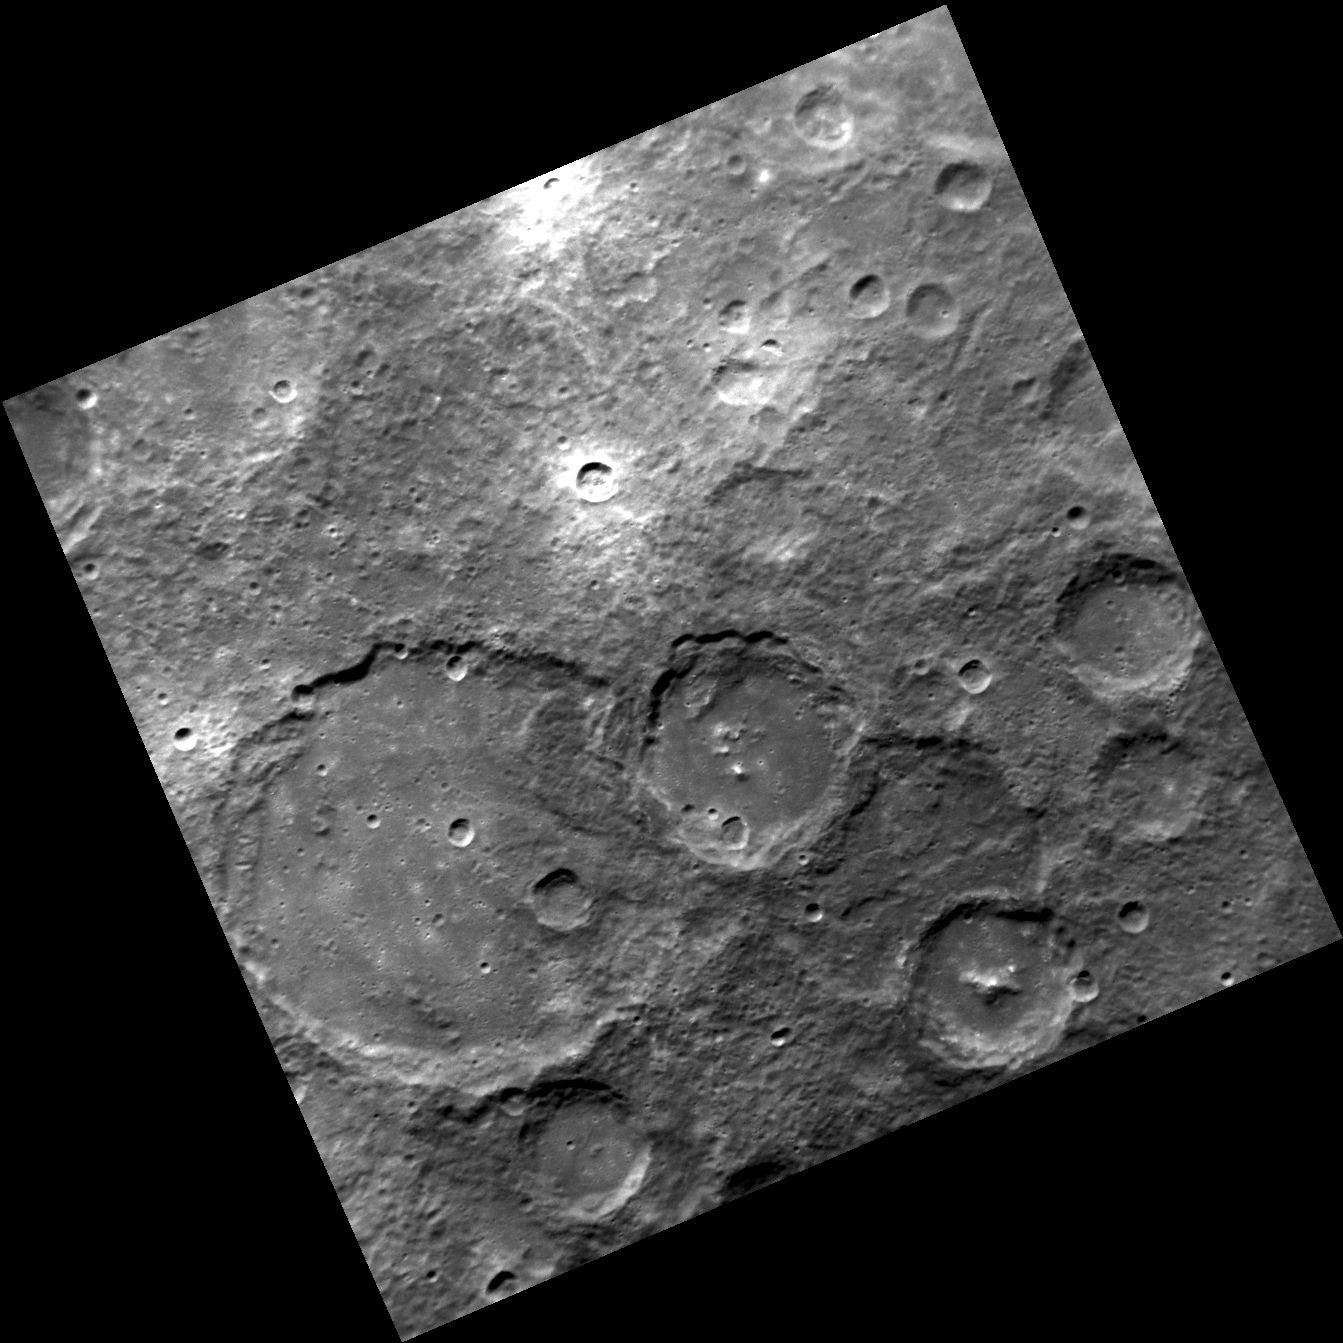

Where the Craters Have No Name

This scene captures an area of Mercury’s southern hemisphere where none of the craters have yet had names approved by the International Astronomical Union. A variety of terrain types are found in this region: rugged heavily cratered older surfaces, smooth plains on crater floors, and younger bright-rayed craters.

This image was acquired as part of MDIS’s high-resolution surface morphology base map. The surface morphology base map will cover more than 90% of Mercury’s surface with an average resolution of 250 meters/pixel (0.16 miles/pixel or 820 feet/pixel). Images acquired for the surface morphology base map typically have off-vertical Sun angles (i.e., high incidence angles) and visible shadows so as to reveal clearly the topographic form of geologic features.

Date acquired: September 20, 2011
Image Mission Elapsed Time (MET): 225001789
Image ID: 783910
Instrument: Narrow Angle Camera (NAC) of the Mercury Dual Imaging System (MDIS)
Center Latitude: -55.50°
Center Longitude: 16.58° E
Resolution: 361 meters/pixel
Scale: The edges of this image are about 360 km (220 mi.) long
Incidence Angle: 57.9°
Emission Angle: 1.3°
Phase Angle: 58.9°

The MESSENGER spacecraft is the first ever to orbit the planet Mercury, and the spacecraft’s seven scientific instruments and radio science investigation are unraveling the history and evolution of the Solar System’s innermost planet. Visit the Why Mercury? section of this website to learn more about the key science questions that the MESSENGER mission is addressing. During the one-year primary mission, MDIS is scheduled to acquire more than 75,000 images in support of MESSENGER’s science goals.

These images are from MESSENGER, a NASA Discovery mission to conduct the first orbital study of the innermost planet, Mercury. For information regarding the use of images, see the MESSENGER image use policy.

Credit: NASA/Johns Hopkins University Applied Physics Laboratory/Carnegie Institution of Washington